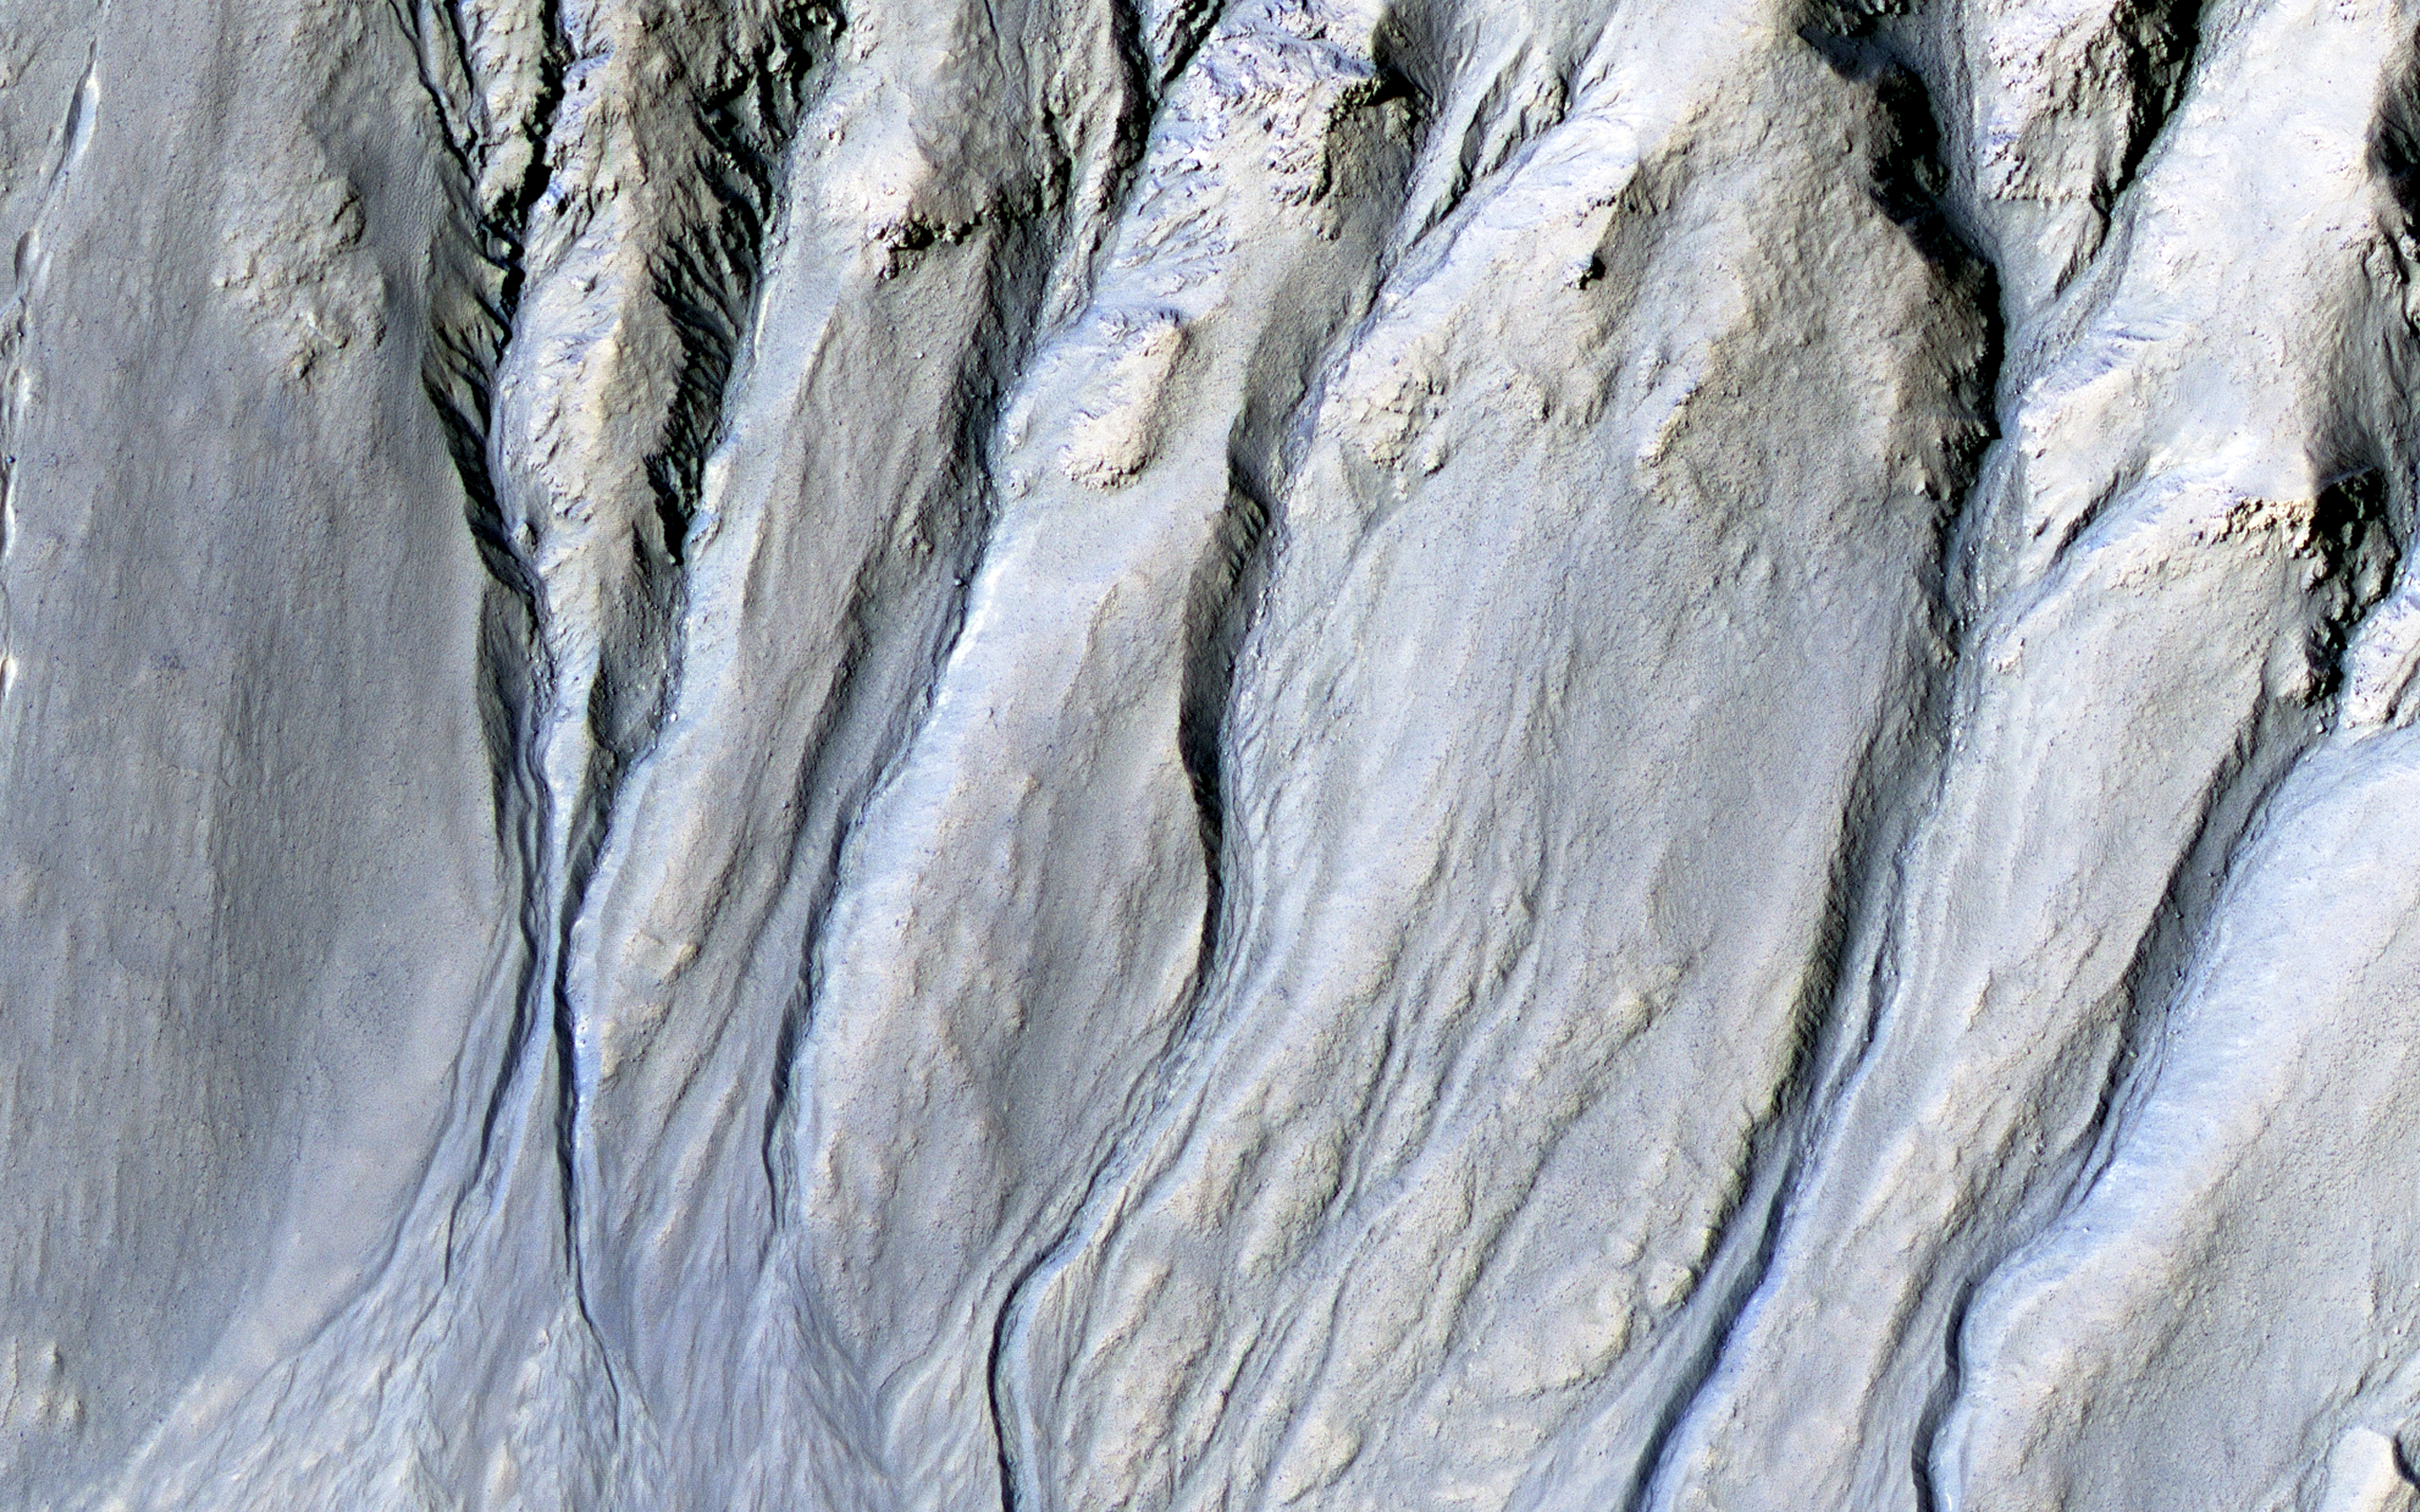

Gullies and Voids

Intricate gullies have formed on the northern wall of this impact crater located in the Terra Cimmeria region in this image from NASA’s Mars Reconnaissance Orbiter (MRO).

This crater may have formed in a region rich in ground water. This ground water likely flowed down the wall, eventually eroding numerous gullies while carrying sediments to form fan deposits. Ultimately the water likely infiltrated and froze beneath the surface. Other hypotheses say gullies form through carbon dioxide frost avalanches that we can see today.

What about this chain of pits snaking their way downhill? After material was transported, subsurface voids may have formed, removing support for the overlying material. The collapse of the surface into the cavities below likely resulted in the pits and troughs, perhaps beginning a new cycle of gully formation.

The map is projected here at a scale of 50 centimeters (19.7 inches) per pixel. [The original image scale is 51 centimeters (20.1 inches) per pixel (with 2 x 2 binning); objects on the order of 153 centimeters (60.2 inches) across are resolved.] North is up.

The University of Arizona, Tucson, operates HiRISE, which was built by Ball Aerospace & Technologies Corp., Boulder, Colorado. NASA’s Jet Propulsion Laboratory, a division of Caltech in Pasadena, California, manages the Mars Reconnaissance Orbiter Project for NASA’s Science Mission Directorate, Washington.

Credit: NASA/JPL-Caltech/Univ. of Arizona